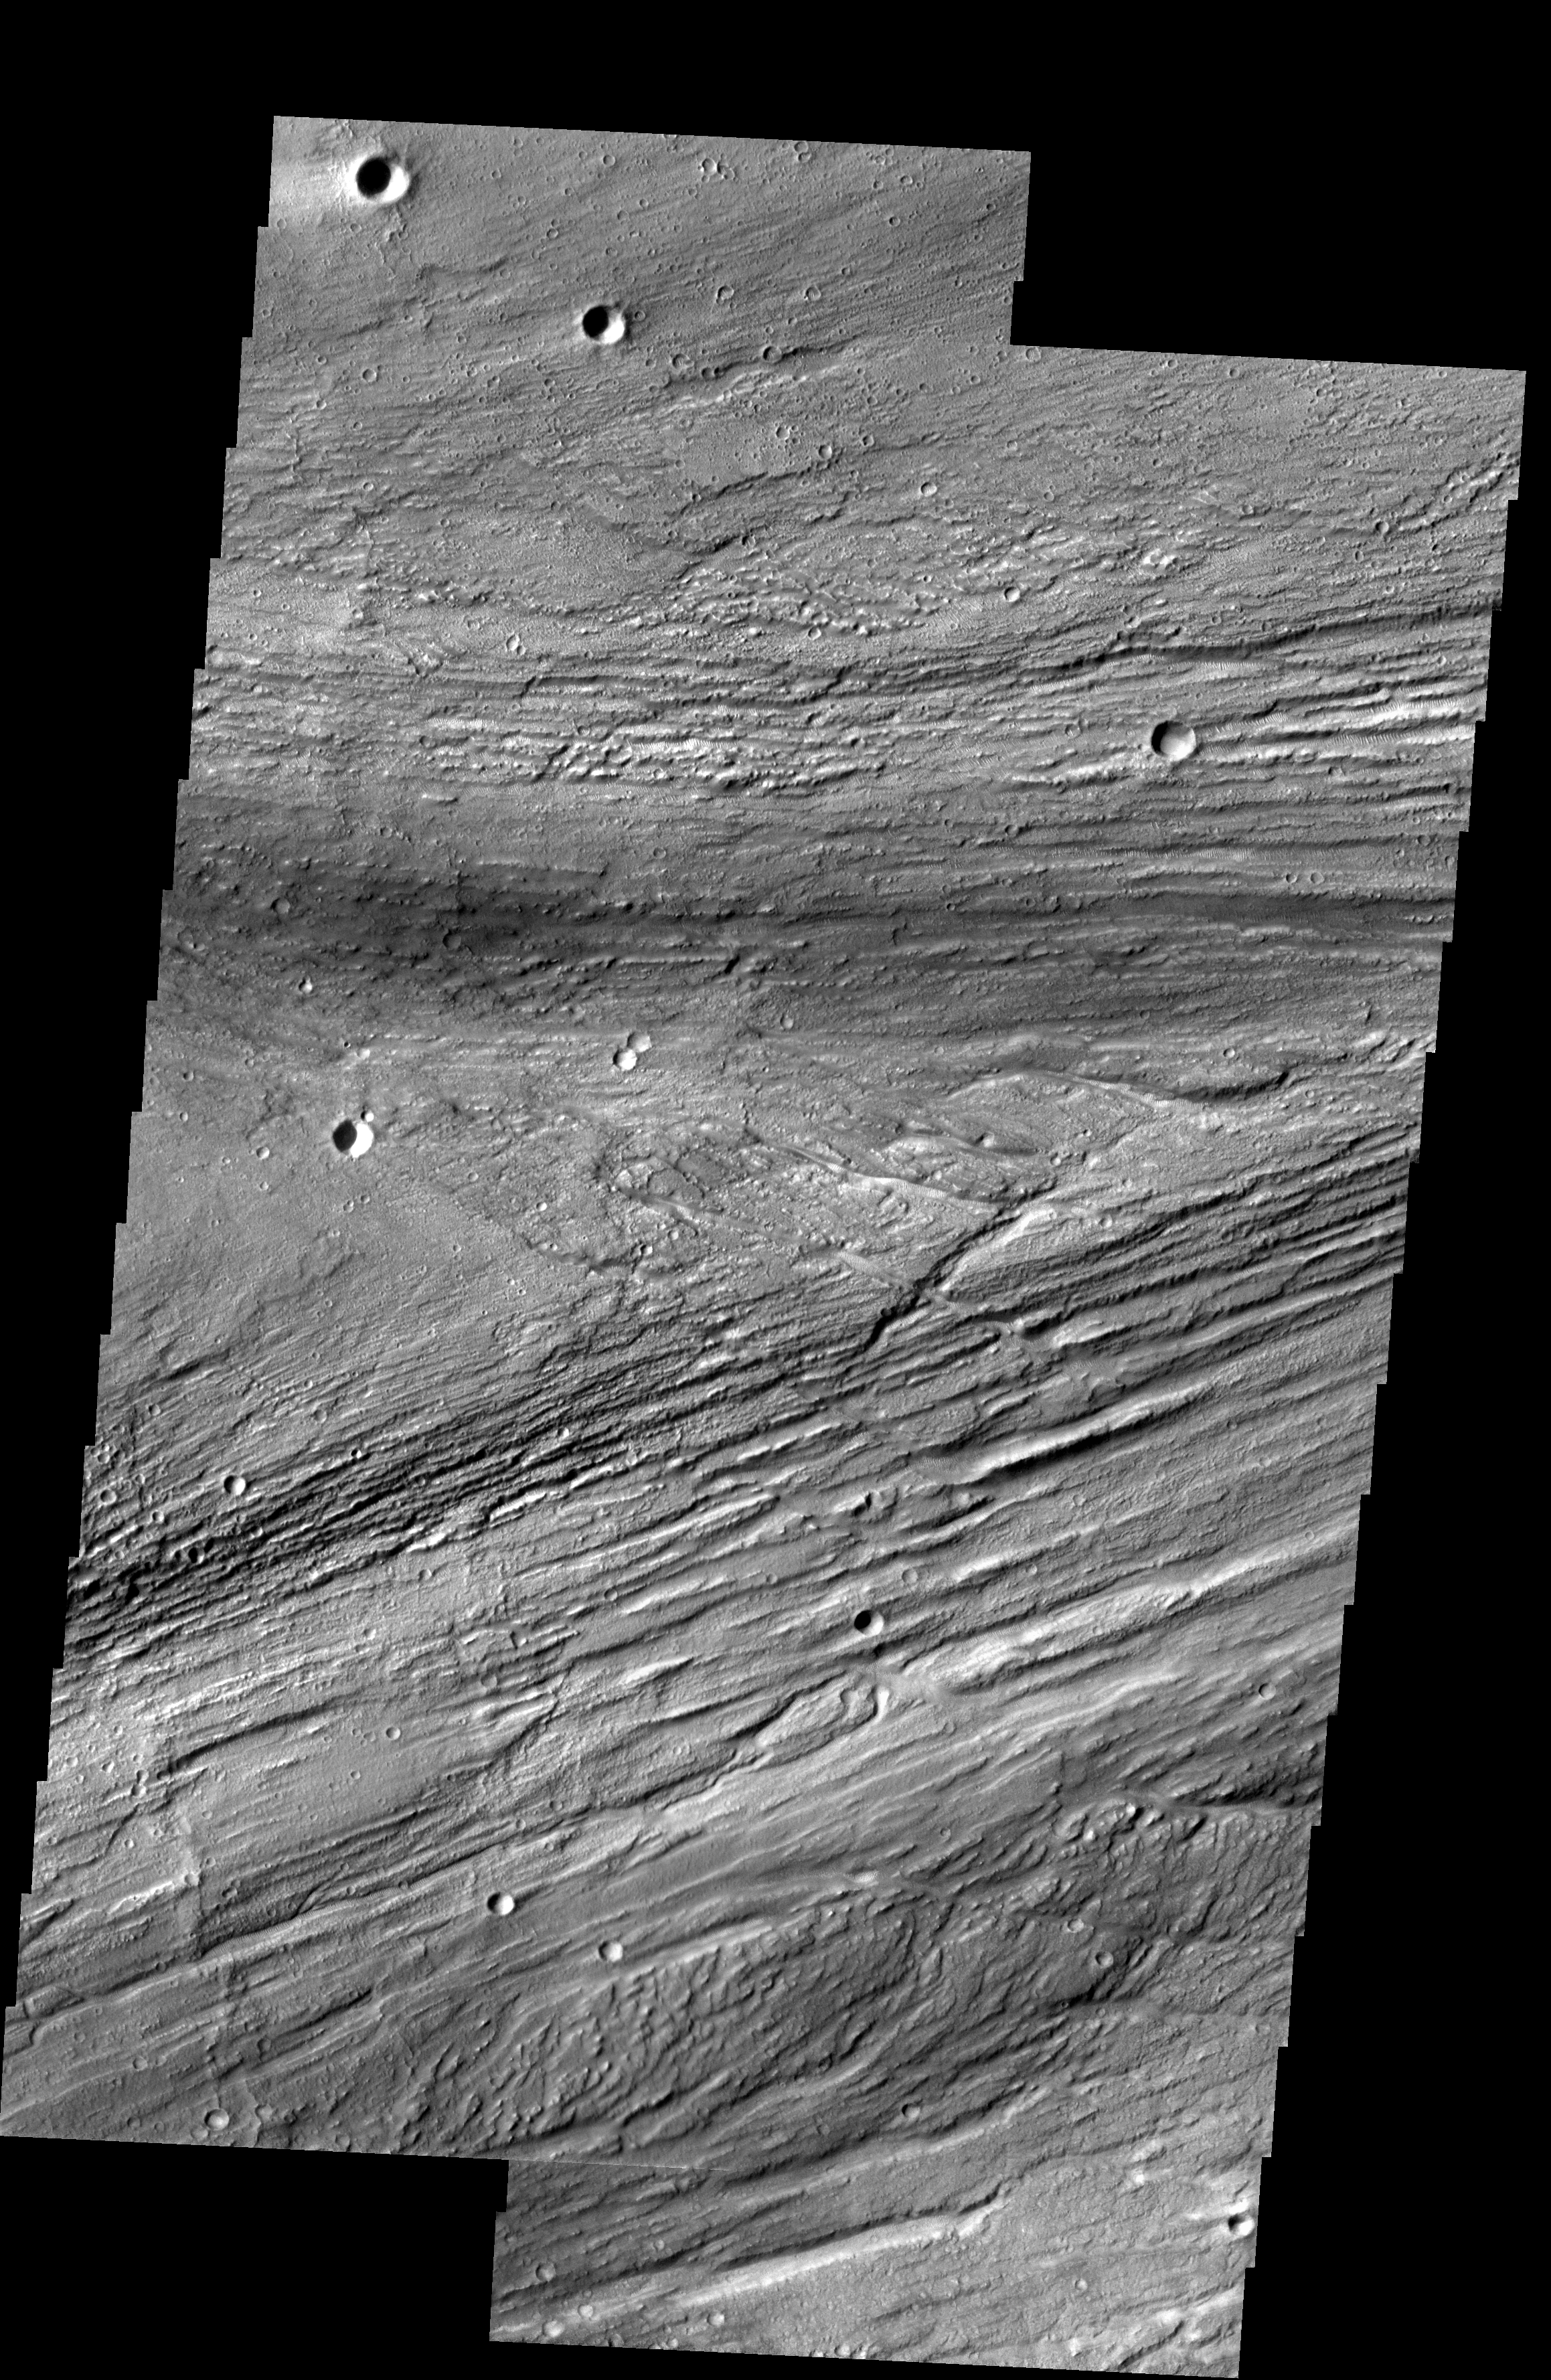

Rejoining Flows

Kasei Vallis is our topic for the weeks of April 18 and 25. Originating on the margin of Lunae Planum, the Kasei Vallis complex contains two main channels that run east-west across Tempe Terra and empty into Chryse Planitia. During the week of April 18th we will concentrate on the northern branch of Kasei Vallis. The week of April 25 will be devoted to the southern branch.

The formation of Kasei Vallis is still being studied and several theories exist. It is thought that volcanic subsurfaceing heating in the Tharsis/Lunae Planum region resulted in a release of water, which carved the channels and produced the landforms seen within the channels. One theory is that this was a one-time catastropic event, another theory speculates that several flooding events occurred over a long time period. Others have proposed that some of the landforms (especially scour marks and teardrop shaped “islands”) are the result of glacial flow rather than liquid flow. Teardrop shaped islands are common in terrestrial rivers, where the water is eroding material in the channel. A glacial feature called a drumlin has the exact same shape, but is formed by deposition beneath continental glaciers.

This two-image mosaic shows a region of the main channel where flows are rejoining at the tail of a large teardrop shaped island (center of image).

Image information: VIS instrument. Latitude 24.4 Longitude 299 East (61 West). 19 meter/pixel resolution.

Note: this THEMIS visual image has not been radiometrically nor geometrically calibrated for this preliminary release. An empirical correction has been performed to remove instrumental effects. A linear shift has been applied in the cross-track and down-track direction to approximate spacecraft and planetary motion. Fully calibrated and geometrically projected images will be released through the Planetary Data System in accordance with Project policies at a later time.

NASA’s Jet Propulsion Laboratory manages the 2001 Mars Odyssey mission for NASA’s Office of Space Science, Washington, D.C. The Thermal Emission Imaging System (THEMIS) was developed by Arizona State University, Tempe, in collaboration with Raytheon Santa Barbara Remote Sensing. The THEMIS investigation is led by Dr. Philip Christensen at Arizona State University. Lockheed Martin Astronautics, Denver, is the prime contractor for the Odyssey project, and developed and built the orbiter. Mission operations are conducted jointly from Lockheed Martin and from JPL, a division of the California Institute of Technology in Pasadena.

Credit: NASA/JPL/Arizona State University